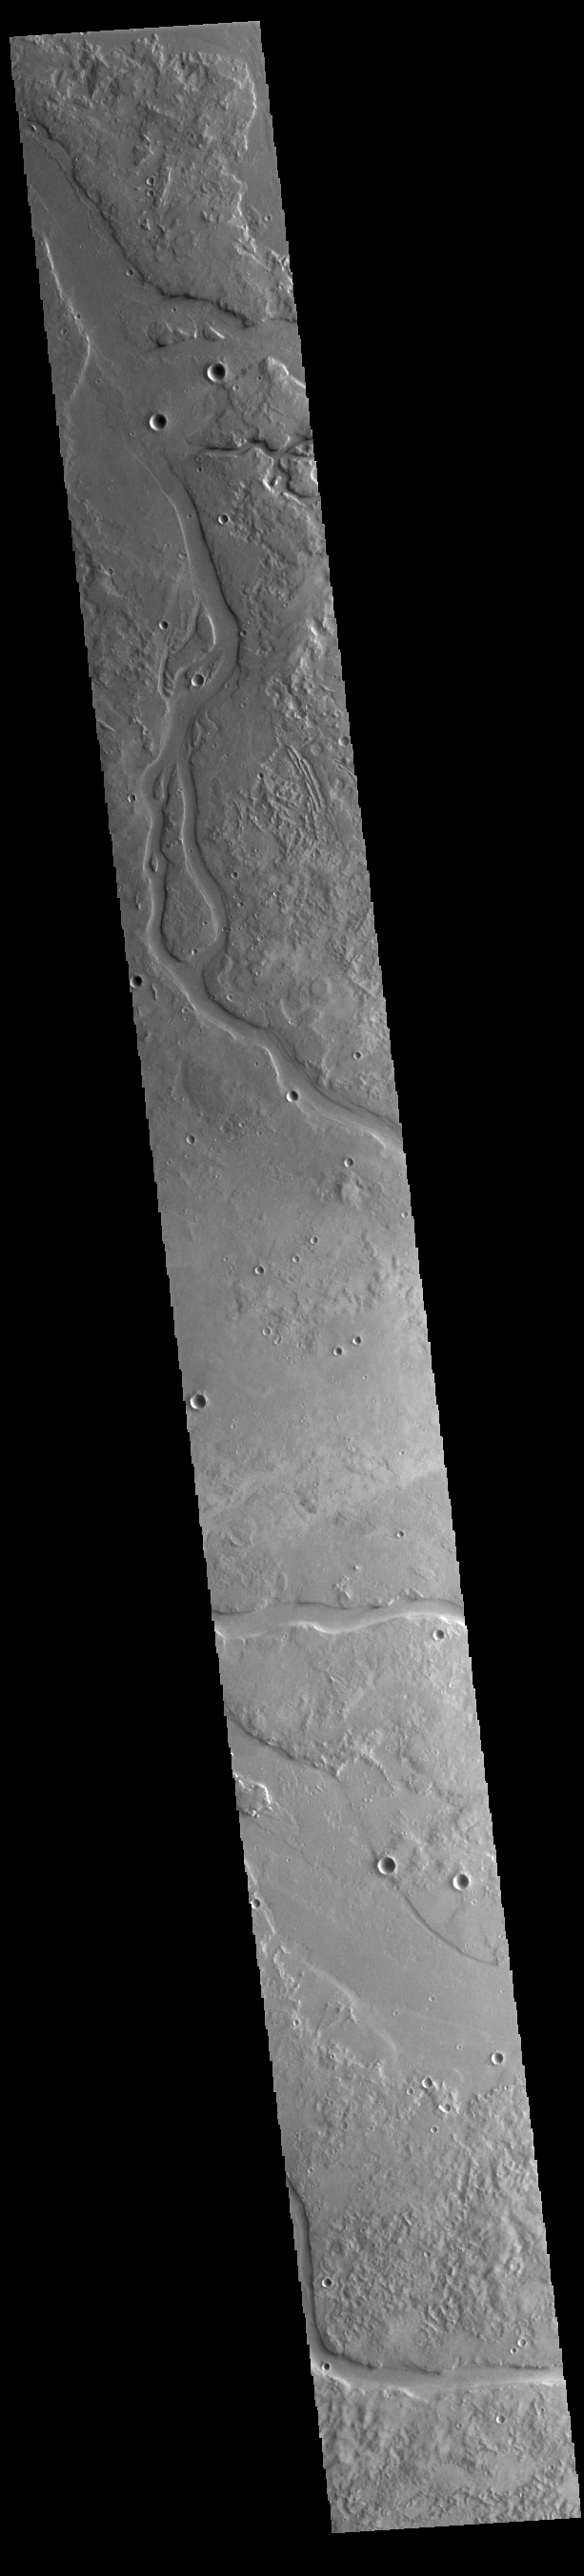

Granicus Valles

This VIS image shows many of the channel segments of Granicus Valles. Granicus Valles is a complex channel system located west of Elysium Mons. The system is approximately 750km long. It is likely that both water and lava played a part in creation of the feature.

Credit: NASA/JPL-Caltech/ASU